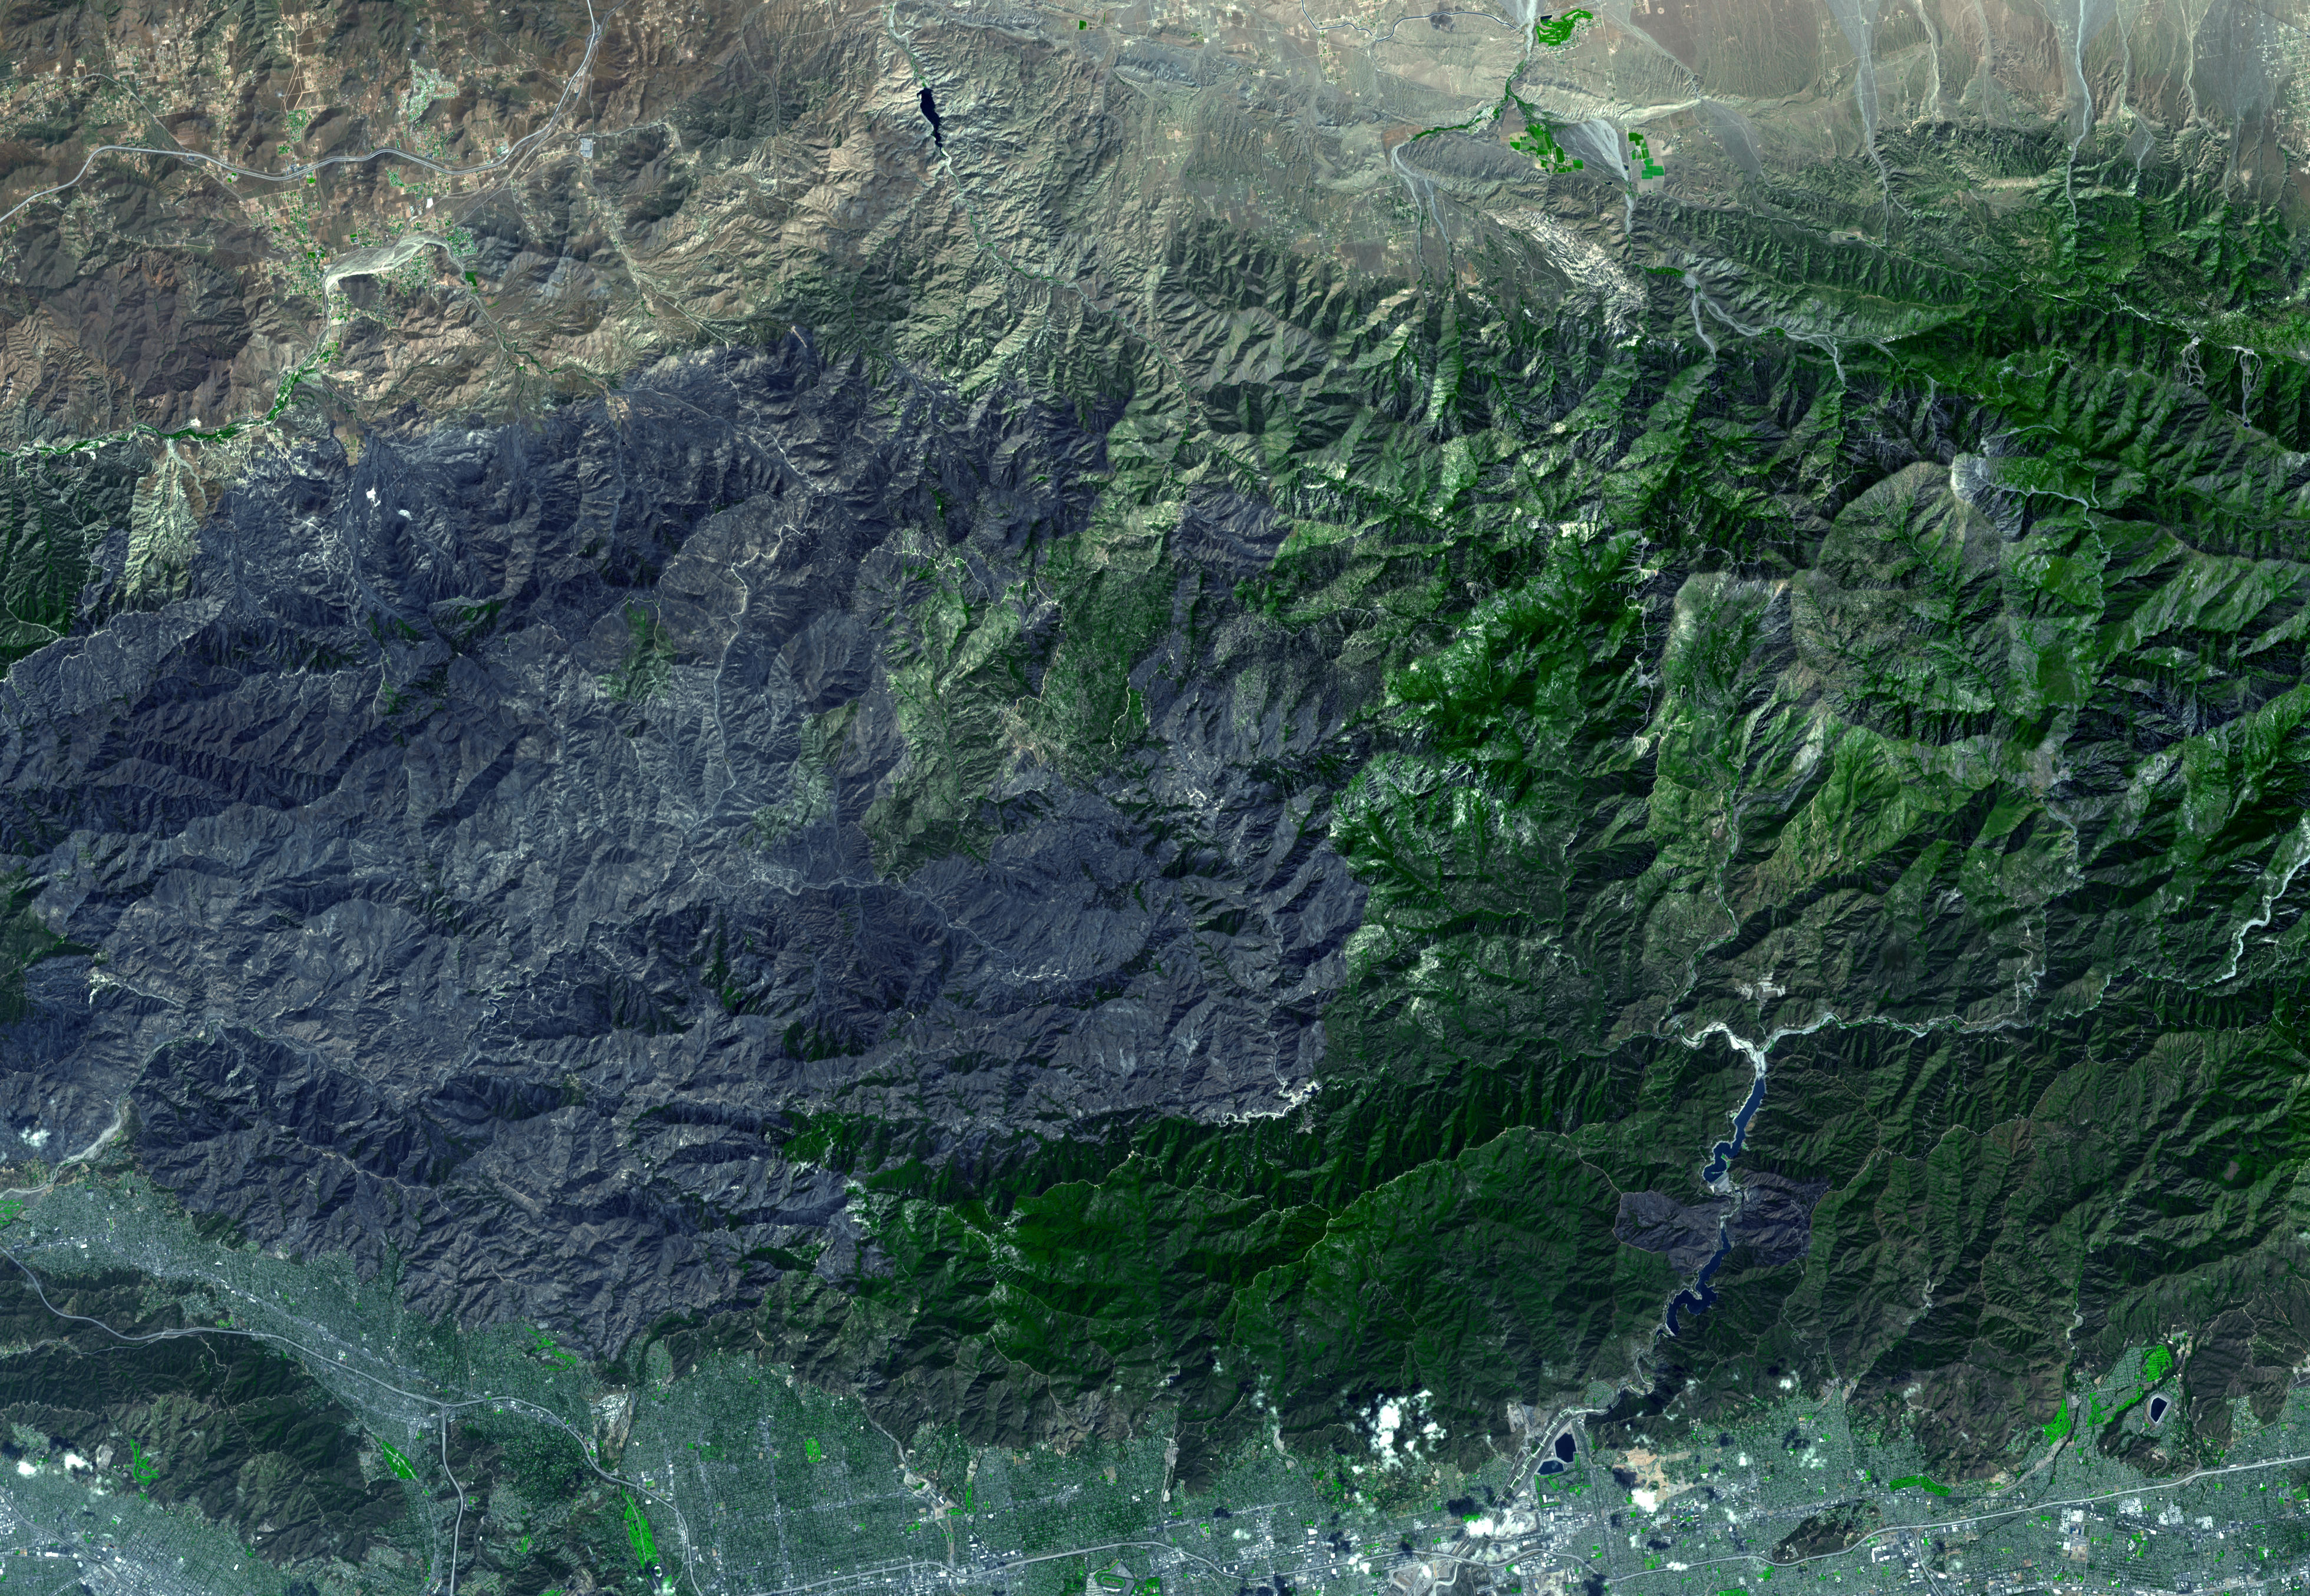

Station Fire Burns in the San Gabriel Mountains Above Los Angeles

On September 15, 2009, the Advanced Spaceborne Thermal Emission and Reflection Radiometer (ASTER) instrument on NASA’s Terra spacecraft captured this simulated natural color image of the Station fire burning in the San Gabriel Mountains above Los Angeles. The fire started on August 26 near NASA’s Jet Propulsion Laboratory, and soon grew to become the largest fire in Los Angeles County history. Three weeks after its start, the fire had consumed more than 160,000 acres of forest (approximately 251 square miles), leaving behind a charred, blackened landscape, as it spread eastward. As of the date of this image, containment stood at 91 percent of its perimeter. The large dark gray area dominating the image is the evidence of forest and chaparral destruction in the eastern half of the burn area.

With its 14 spectral bands from the visible to the thermal infrared wavelength region and its high spatial resolution of 15 to 90 meters (about 50 to 300 feet), ASTER images Earth to map and monitor the changing surface of our planet. ASTER is one of five Earth-observing instruments launched December 18, 1999, on NASA’s Terra satellite. The instrument was built by Japan’s Ministry of Economy, Trade and Industry. A joint U.S./Japan science team is responsible for validation and calibration of the instrument and the data products.

The broad spectral coverage and high spectral resolution of ASTER provides scientists in numerous disciplines with critical information for surface mapping and monitoring of dynamic conditions and temporal change. Example applications are: monitoring glacial advances and retreats; monitoring potentially active volcanoes; identifying crop stress; determining cloud morphology and physical properties; wetlands evaluation; thermal pollution monitoring; coral reef degradation; surface temperature mapping of soils and geology; and measuring surface heat balance.

The U.S. science team is located at JPL, Pasadena, Calif. The Terra mission is part of NASA’s Science Mission Directorate.

More information about ASTER is available at http://asterweb.jpl.nasa.gov/.

Image acquired: September 15, 2009
Area covered: 36.4 by 25.9 miles (58.8 by 41.9 kilometers)
Location of image: 34.3 degrees north latitude, 118 degrees west longitude
Image resolution: 50 feet (15 meters)

Credit: NASA/GSFC/METI/ERSDAC/JAROS, and U.S./Japan ASTER Science Team